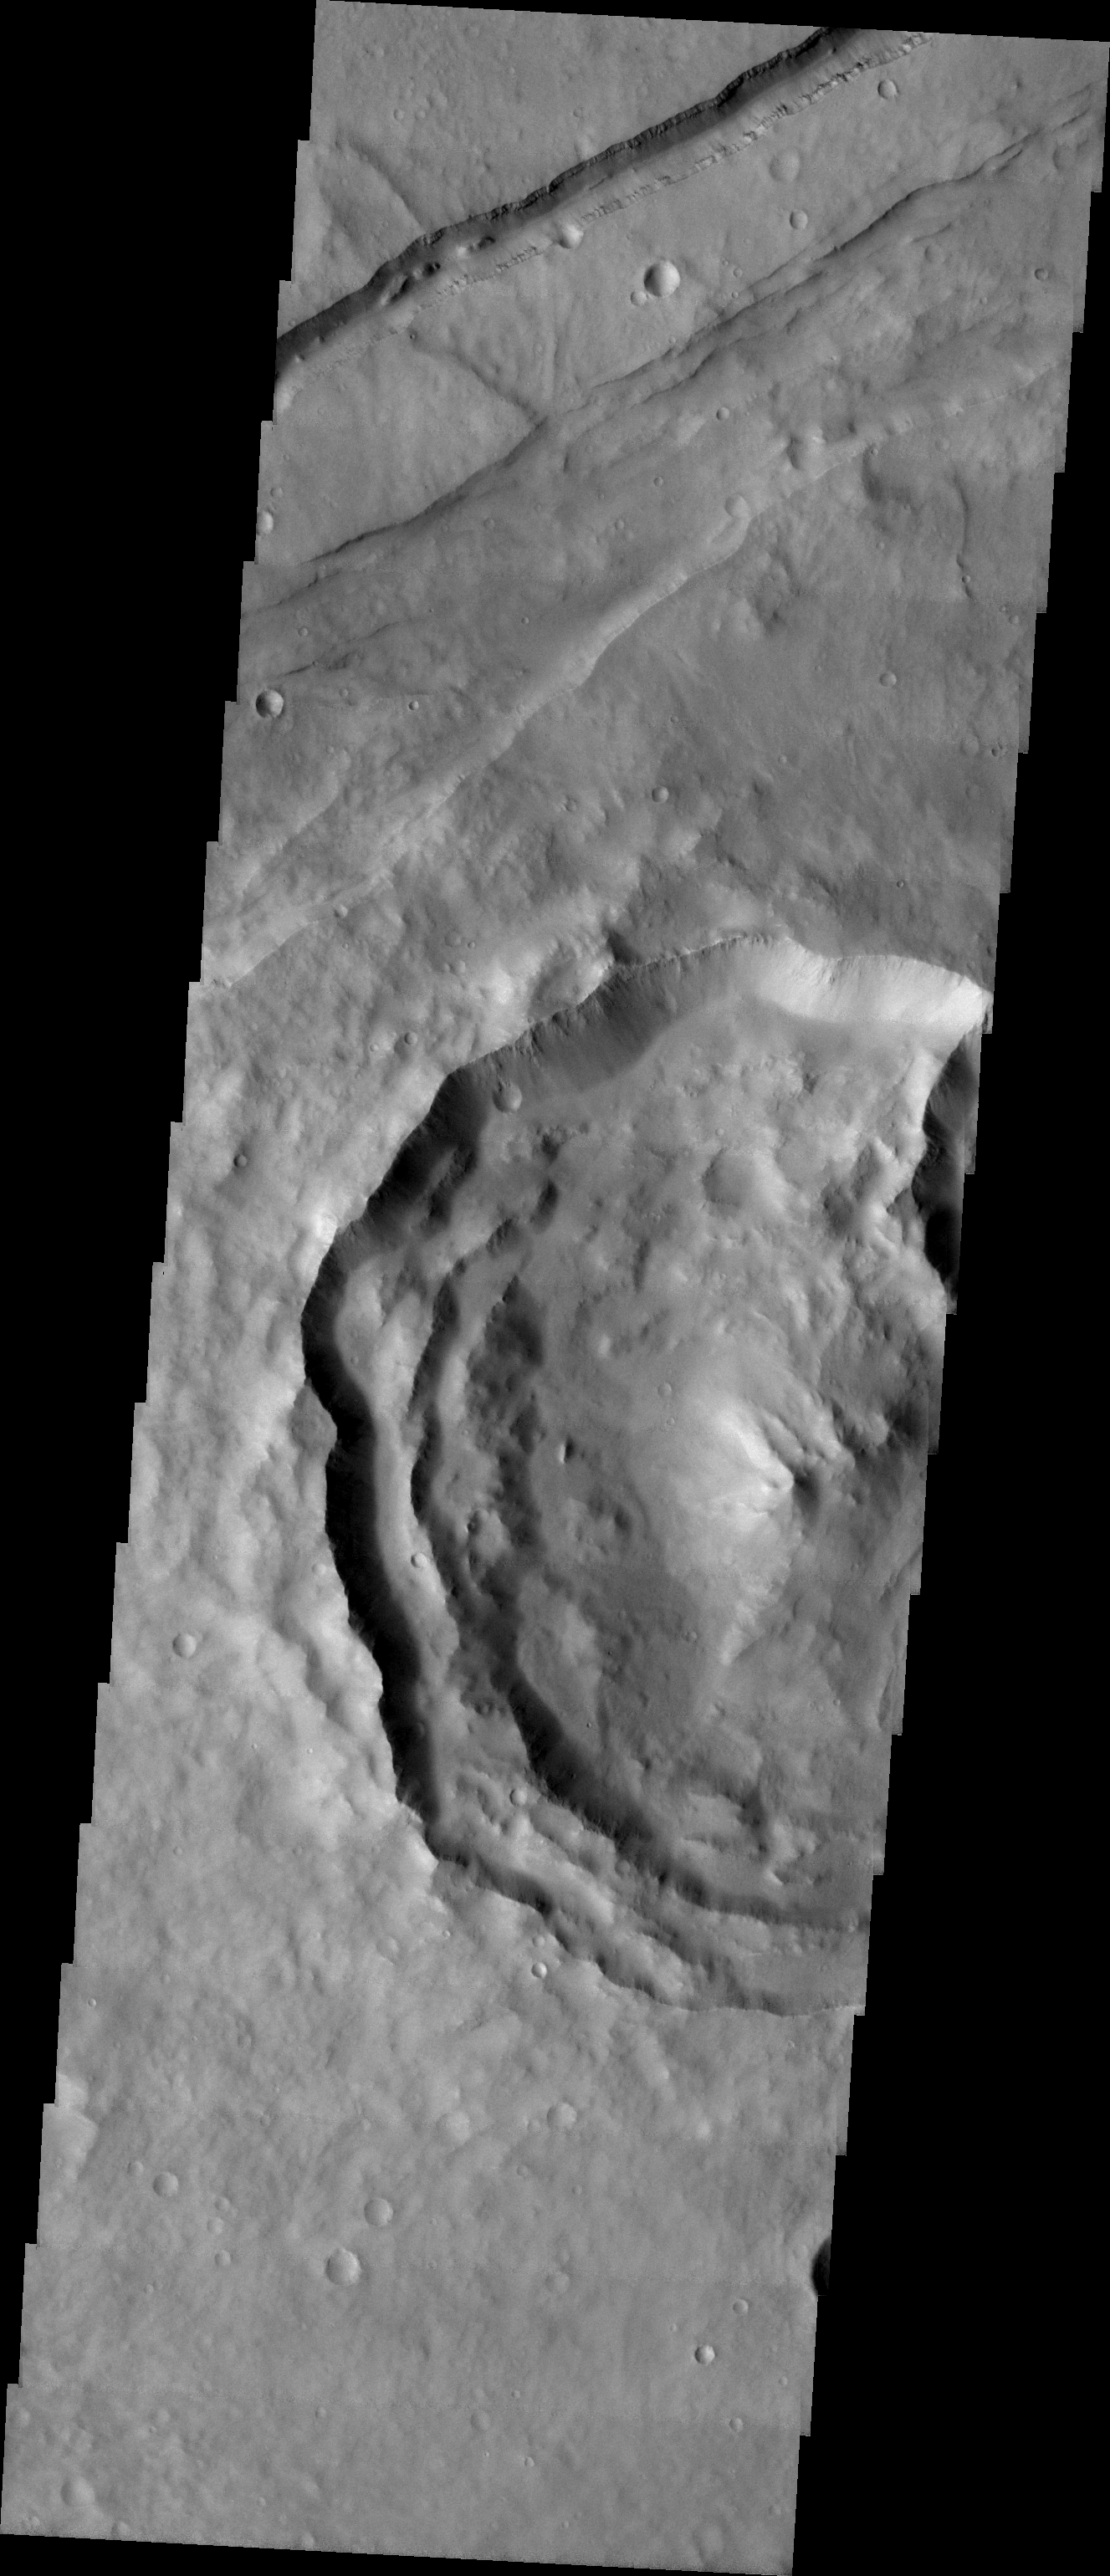

MSIP: Multinational Research in Memnonia Fossae

Released 21 April 2004

Our group is from Saratoga Springs, NY and is called the Saratoga Springs NASA Club. It contains approximately 30 students between 9th and 12th grade who have been participating since September of 2001. We also worked with a small group of students from Chekhov, Russia in order to do a joint MSIP project. Chekhov is the sister city of Saratoga Springs. Their group contains kids of the same age group as our NASA Club. Our group, along with a few students from the Chekhov branch, visited Arizona State University in November of 2003.

We targeted our image in the Memnonia Fossae Region because our thesis had to do with the relationship between craters with lobates and the depth of the craters as use for evidence of the presence of water in the past. Our Russian counter parts agreed with this idea because they wanted to look into the relationship between gully formation and whether or not it could hint at the presence of water on Mars.

The major feature of our image is a large crater that contains lobates situated on the mid-left hand side of the image. Other features present in the image include a graben running along the top section and a channel that runs parallel to it. We are still looking into the possibilities behind the structure of the crater and if it could have had something to do with the presence of water on the surface. This area is somewhat unique due to its relative closeness to a region containing three of the largest volcanoes in the solar system. We believe that the graben could be due to volcanic activity in the past that affected our area.

Image information: VIS instrument. Latitude -2.7, Longitude 217.2 East (142.8 West). 19 meter/pixel resolution.

NASA and Arizona State University’s Mars Education Program is offering students nationwide the opportunity to be involved in authentic Mars research by participating in the Mars Student Imaging Project (MSIP). Teams of students in grades 5 through college sophomore level have the opportunity to work with scientists, mission planners and educators on the THEMIS team at ASU’s Mars Space Flight Facility, to image a site on Mars using the THEMIS visible wavelength camera. For more information go to the MSIP website: http://msip.asu.edu.

Note: this THEMIS visual image has not been radiometrically nor geometrically calibrated for this preliminary release. An empirical correction has been performed to remove instrumental effects. A linear shift has been applied in the cross-track and down-track direction to approximate spacecraft and planetary motion. Fully calibrated and geometrically projected images will be released through the Planetary Data System in accordance with Project policies at a later time.

NASA’s Jet Propulsion Laboratory manages the 2001 Mars Odyssey mission for NASA’s Office of Space Science, Washington, D.C. The Thermal Emission Imaging System (THEMIS) was developed by Arizona State University, Tempe, in collaboration with Raytheon Santa Barbara Remote Sensing. The THEMIS investigation is led by Dr. Philip Christensen at Arizona State University. Lockheed Martin Astronautics, Denver, is the prime contractor for the Odyssey project, and developed and built the orbiter. Mission operations are conducted jointly from Lockheed Martin and from JPL, a division of the California Institute of Technology in Pasadena.

Credit: NASA/JPL/Arizona State University